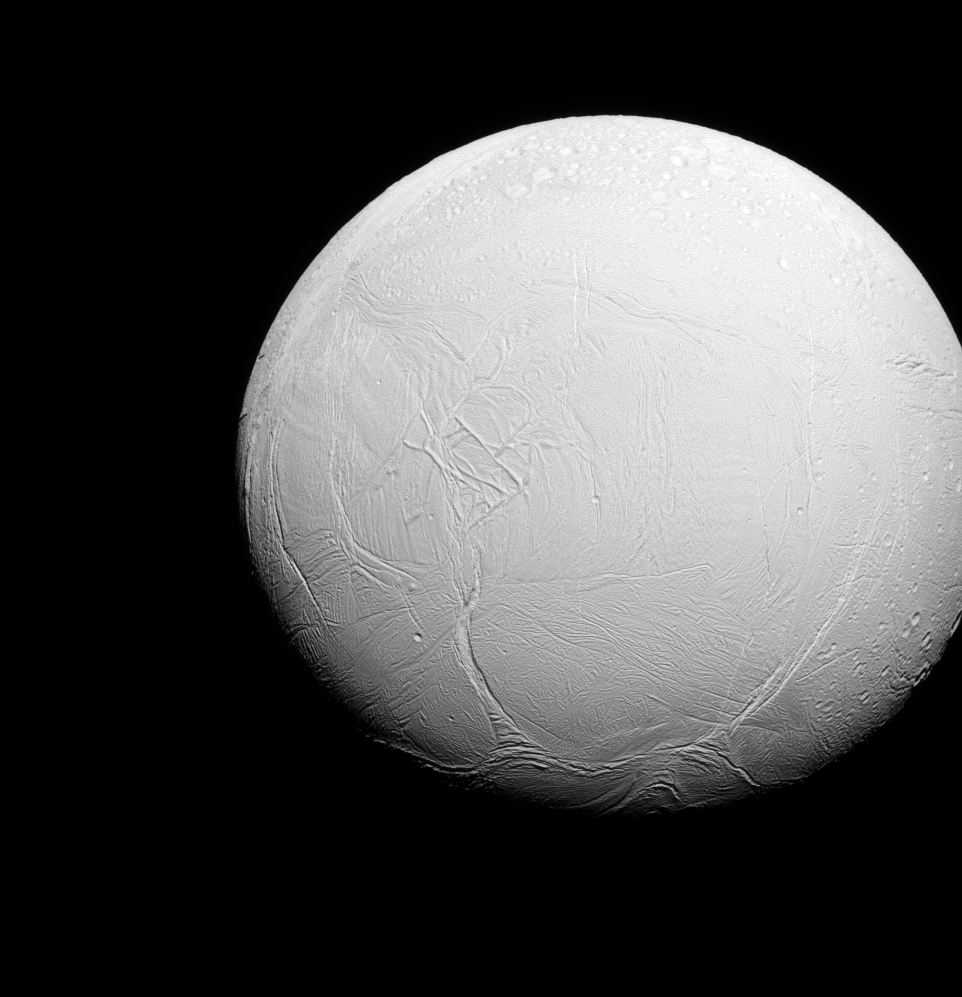

A Tale of Two Hemispheres

Enceladus is a world divided. To the north, the terrain is covered in impact craters, much like other icy moons. But to the south, the record of impact cratering is much more sparse, and instead the land is covered in fractures, ropy or hummocky terrain and long, linear features.

Lit terrain seen here is on the trailing side of Enceladus. North on Enceladus is up. The image was taken in visible green light with the Cassini spacecraft narrow-angle camera on July 27, 2015.

The view was obtained at a distance of approximately 70,000 miles (112,000 kilometers) from Enceladus and at a Sun-Enceladus-spacecraft, or phase, angle of 25 degrees. Image scale is 0.4 miles (0.7 kilometers) per pixel.

The Cassini mission is a cooperative project of NASA, ESA (the European Space Agency) and the Italian Space Agency. The Jet Propulsion Laboratory, a division of the California Institute of Technology in Pasadena, manages the mission for NASA’s Science Mission Directorate, Washington. The Cassini orbiter and its two onboard cameras were designed, developed and assembled at JPL. The imaging operations center is based at the Space Science Institute in Boulder, Colorado.

Credit: NASA/JPL-Caltech/Space Science Institute